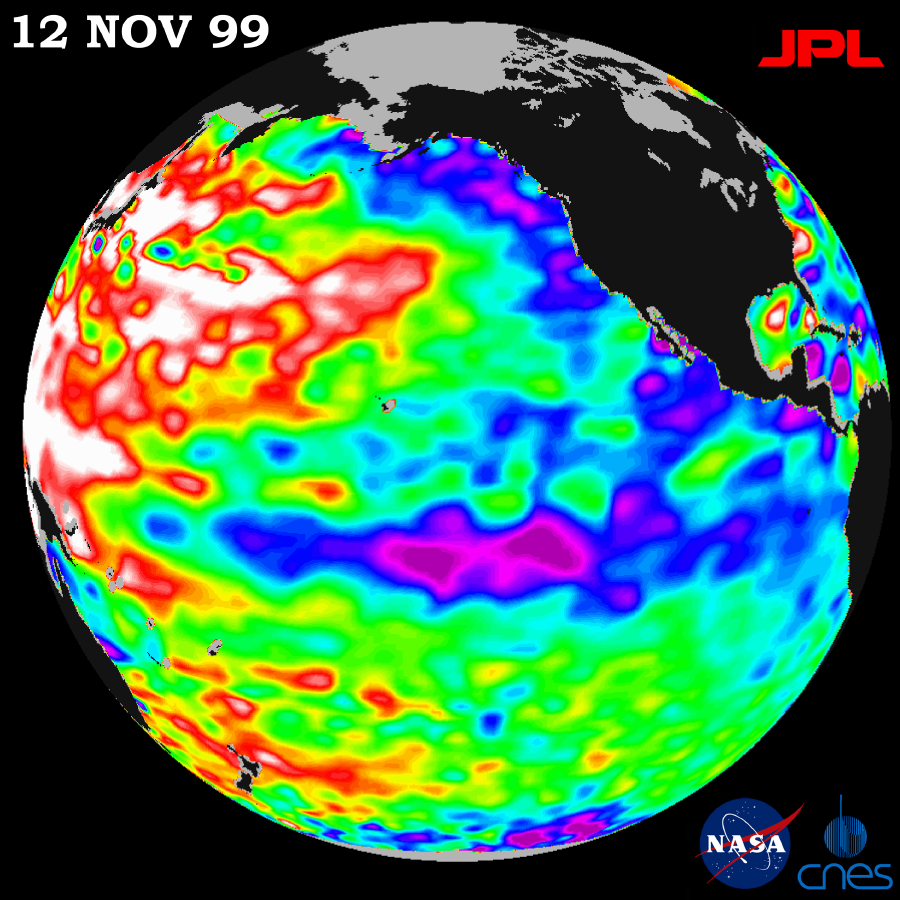

TOPEX/El Niño Watch – Mild La Niña Conditions Developing, November 12, 1999

Unusually warm ocean temperatures off Asia and cool waters in the eastern and equatorial Pacific are signaling La Niña’s mild return, according to the latest sea-surface heights observed by the joint NASA-French space agency’s TOPEX/Poseidon satellite.

Lower than normal sea-surface heights in the eastern North Pacific and abnormally high sea-surface heights in the western and mid-latitude Pacific are expected to drive storms coming out of the Pacific this winter, the mission data indicate. Those conditions will most likely steer storms north into the Pacific Northwest and keep the southwestern United States dryer than normal.

The latest measurements, processed after a 10-day data cycle November 4-13 at NASA’s Jet Propulsion Laboratory, Pasadena, CA, are available at http://www.jpl.nasa.gov/elnino . Sea-surface height is shown relative to normal (green) and reveals cooler water (blue and purple) measuring between 8 and 24 centimeters (3 to 9 inches) lower than average in the eastern North Pacific, from the Gulf of Alaska to central Alaska, and along the equator.

Unusual conditions persist in the western and mid-latitude Pacific Ocean as well, with higher than average sea-surface heights(red and white) of between 8 and 24 centimeters (3 to 9 inches). These areas of increased sea-surface height and unusually warm water were present last year, but the increase in height has surpassed last year’s measurements.

The TOPEX/Poseidon satellite’s measurements over the last seven and a half years have provided scientists with a comprehensive record of the 1997-1999 El Niño/La Niña climate pattern by measuring changing sea-surface heights to within 4centimeters (1.5 inches) precision.

The U.S./French mission is managed by the Jet Propulsion Laboratory for NASA’s Earth Sciences Enterprise, Washington, DC. JPL is a division of the California Institute of Technology, Pasadena, CA.

Credit: NASA/JPL